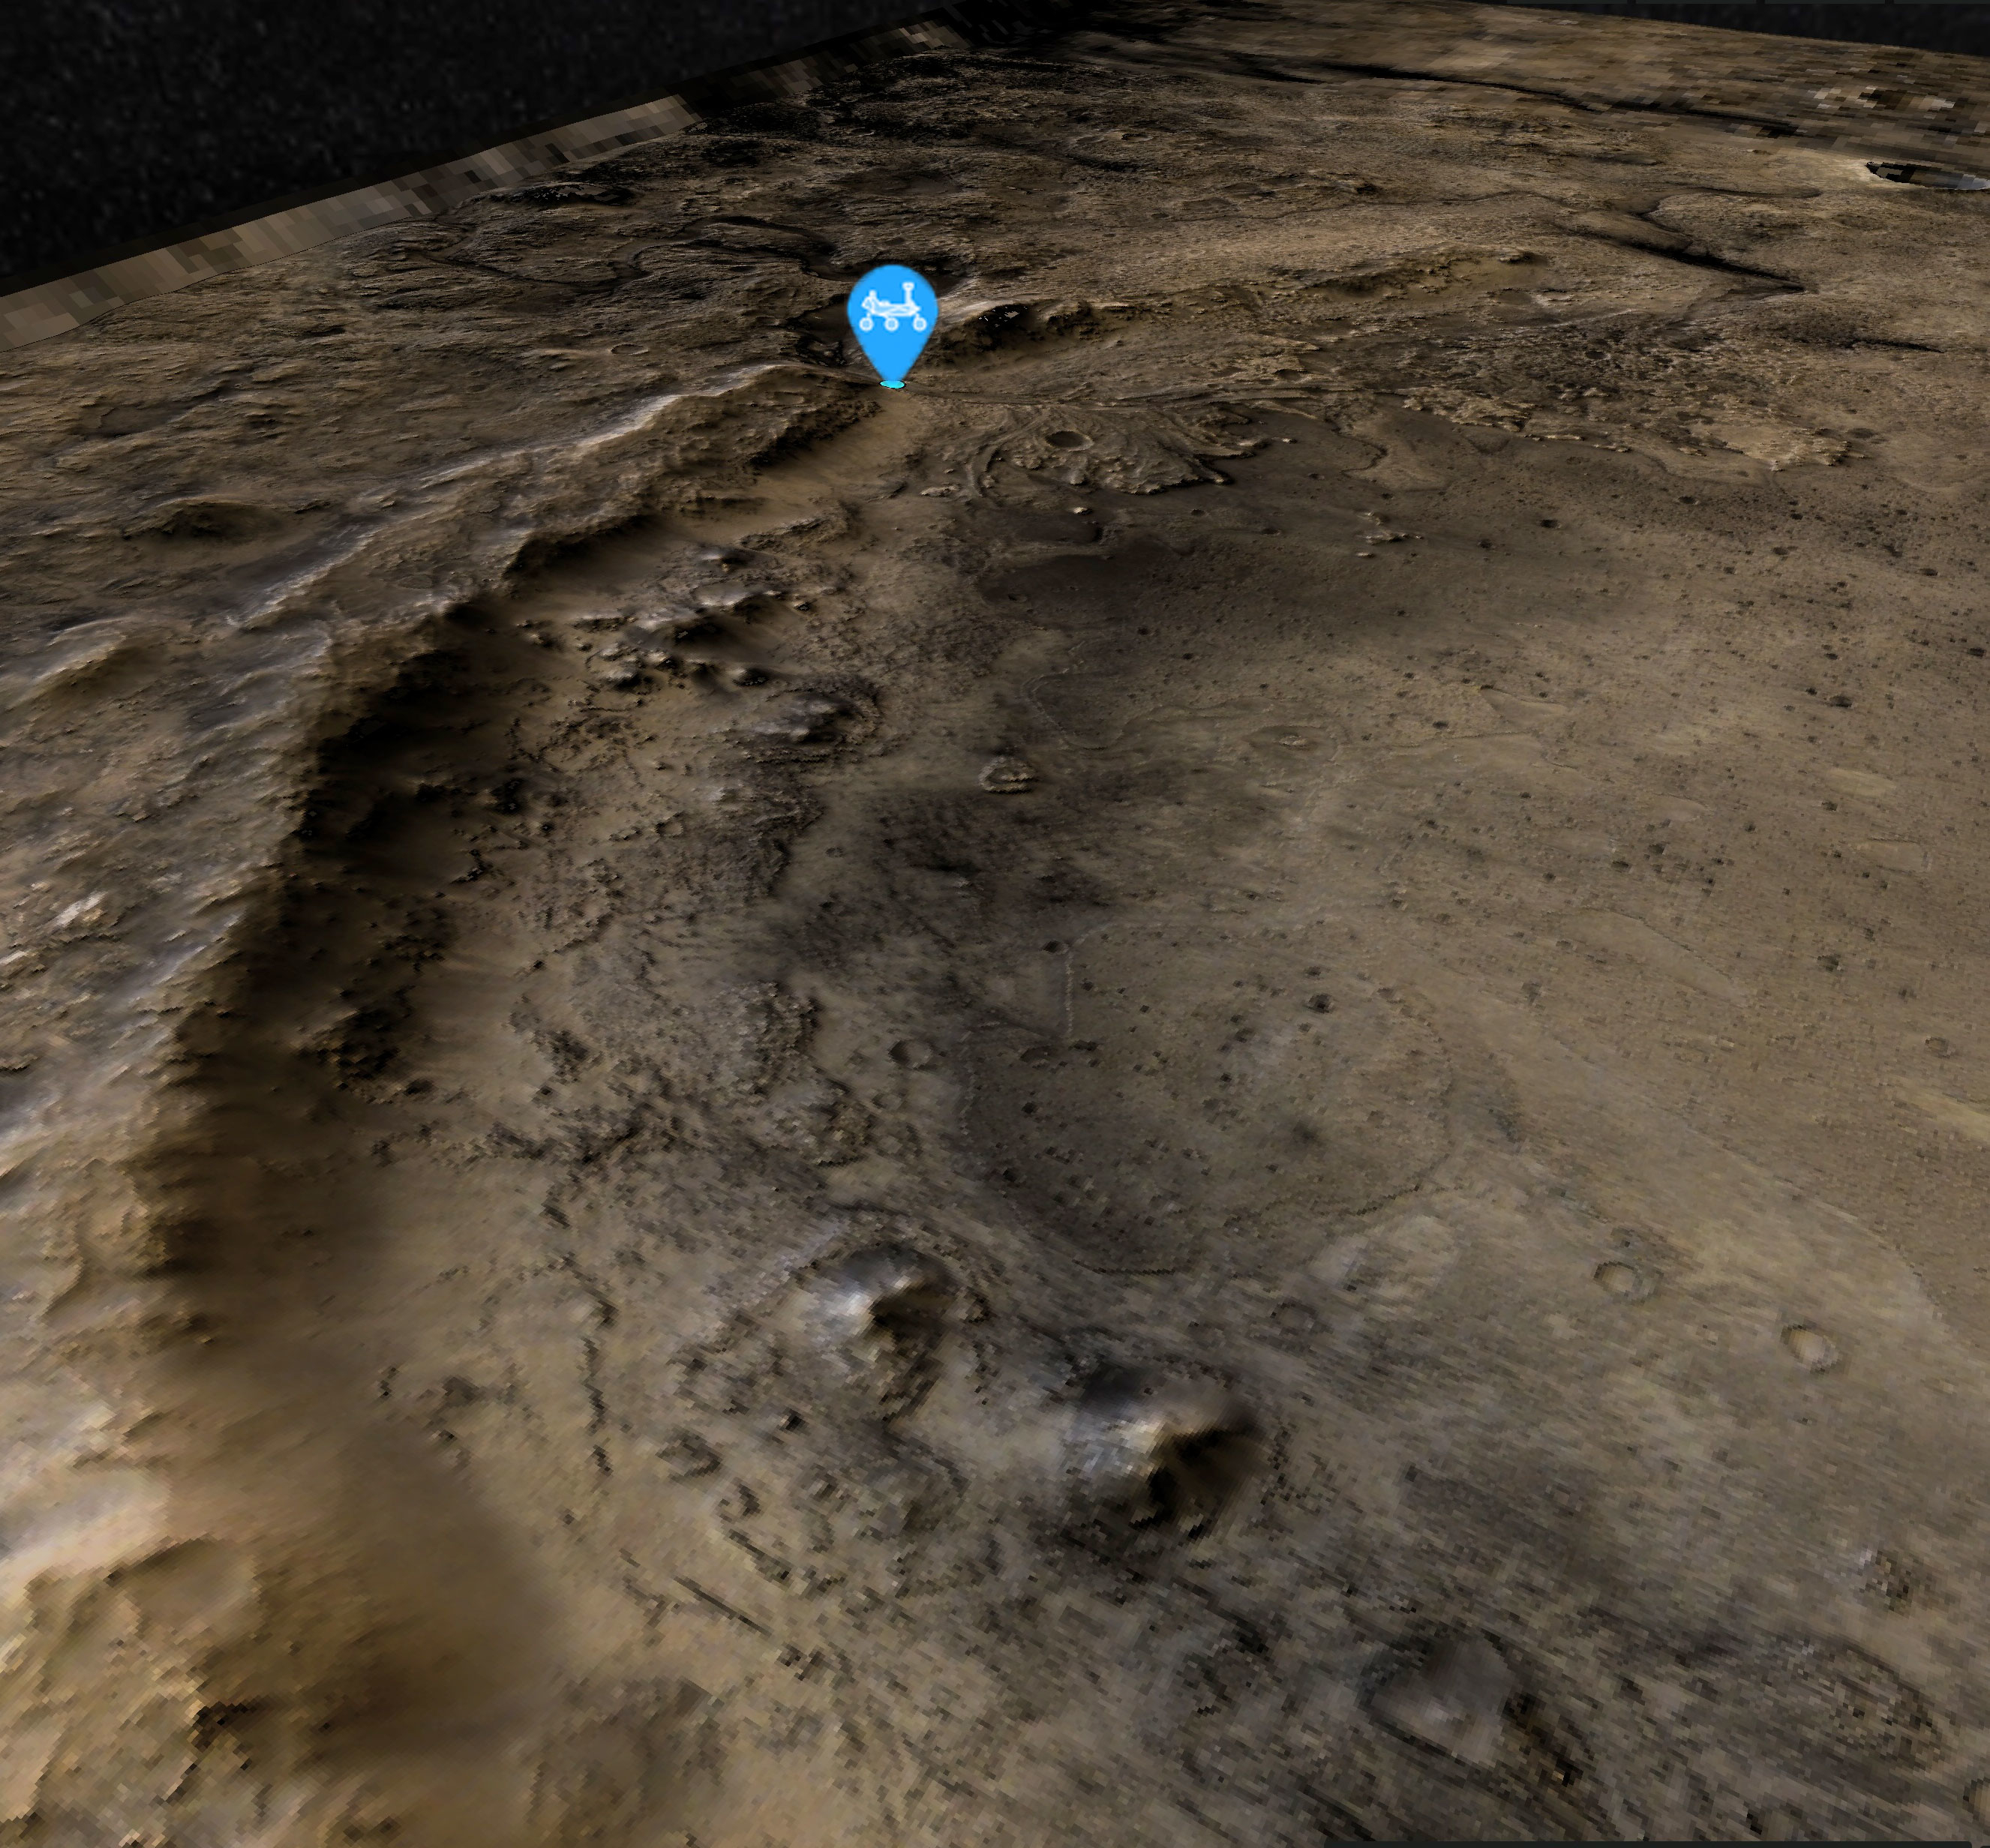

Perseverance’s Location at the Base of Jezero Crater’s Rim

This view of the western edge of Mars’ Jezero Crater shows the steep crater rim, which stands roughly 1,000 feet (300 meters) tall. The view looks northwest from the southern edge of the crater. A blue icon shows Perseverance’s general location as of Aug. 14, 2024, the 1,238th Martian day, or sol, of the mission. The rover began its ascent of the crater rim on Aug. 27, 2024.

Perseverance will encounter slopes of up to 23 degrees (rover drivers plan routes to avoid slopes that would tilt the rover more than 30 degrees) on its way to summit at a place nicknamed “Aurora Park.”

The high-resolution base map was created with images from the HiRISE (High-Resolution Imaging Science Experiment) camera on NASA’s Mars Reconnaissance Orbiter, while the broader color base map is from the High-Resolution Stereo camera on ESA’s (the European Space Agency’s) Mars Express. Color processing has been applied to both maps to highlight surface features.

The University of Arizona, in Tucson, operates HiRISE, which was built by BAE Systems, in Boulder, Colorado. JPL manages the Mars Reconnaissance Orbiter Project for NASA’s Science Mission Directorate, Washington.

A key objective for Perseverance’s mission on Mars is astrobiology, including the search for signs of ancient microbial life. The rover is also characterizing the planet’s geology and past climate, which paves the way for human exploration of the Red Planet. NASA’s Jet Propulsion Laboratory, which is managed for the agency by Caltech in Pasadena, California, built and manages operations of the Perseverance rover.

Credit: NASA/JPL-Caltech/University of Arizona/ESA